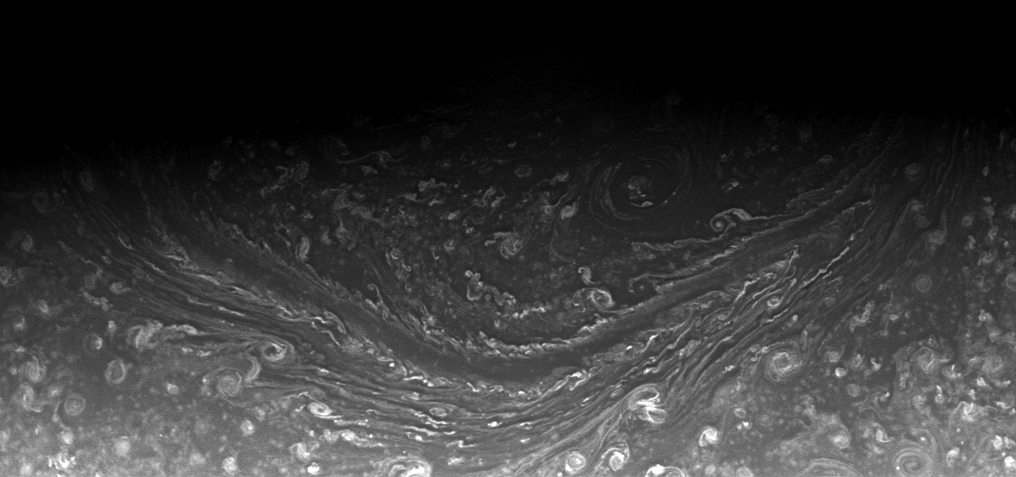

The Persistent Hexagon

Saturn’s north polar hexagon appears to be a long-lived feature of the atmosphere, having been spotted in images of Saturn in the early 1980s, again in the 1990s, and then by the Cassini spacecraft in the past several years.

The persistent nature of the hexagon in imaging observations implies that it is present throughout Saturn’s 29-year seasonal cycle. Two sides of the hexagon are seen here.

This view was obtained from about 67 degrees above the equator. The image was taken with the Cassini spacecraft wide-angle camera on Aug. 25, 2008 using a spectral filter sensitive to wavelengths of infrared light centered at 752 nanometers. The view was acquired at a distance of approximately 566,000 kilometers (352,000 miles) from Saturn. Image scale is 31 kilometers (19 miles) per pixel.

The Cassini-Huygens mission is a cooperative project of NASA, the European Space Agency and the Italian Space Agency. The Jet Propulsion Laboratory, a division of the California Institute of Technology in Pasadena, manages the mission for NASA’s Science Mission Directorate, Washington, D.C. The Cassini orbiter and its two onboard cameras were designed, developed and assembled at JPL. The imaging operations center is based at the Space Science Institute in Boulder, Colo.

Credit: NASA/JPL/Space Science Institute